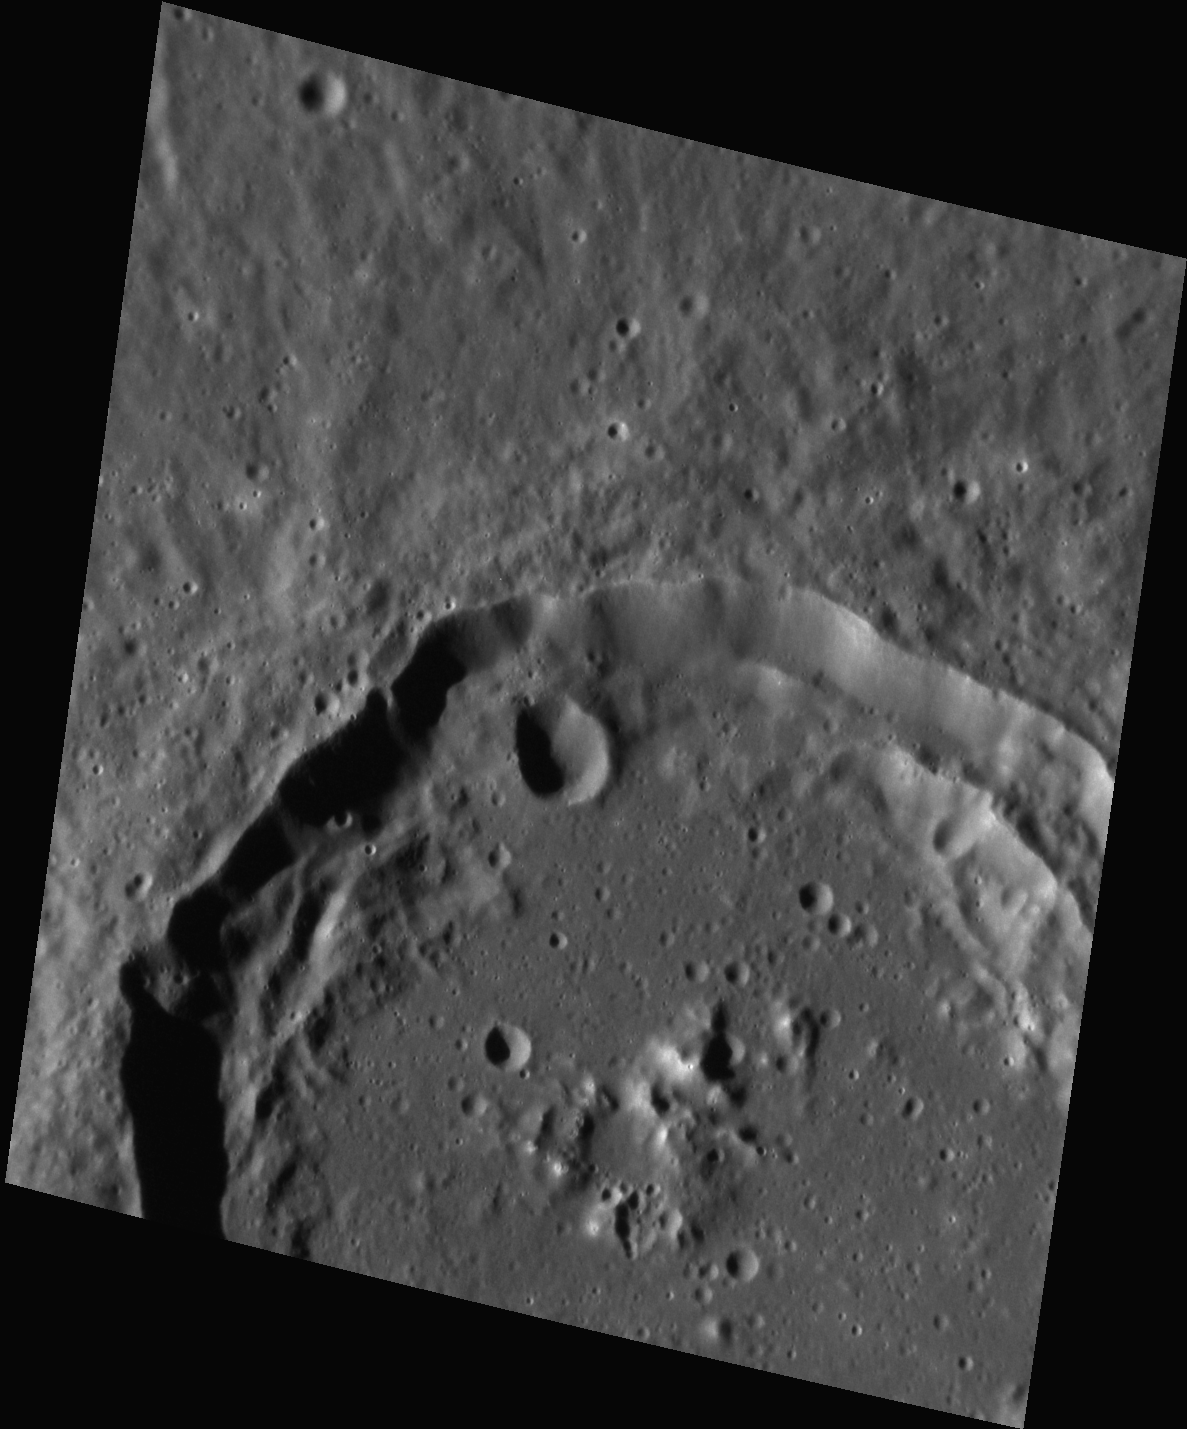

The Crater Calvino

This image, taken with the Narrow Angle Camera (NAC), gives us a close-up look at the crater Calvino, also shown in the center of this image of the plains near Rudaki crater. Named for the 20th century Italian journalist and writer Italo Calvino, this crater displays bright central peaks as well as terraced walls. Calvino’s rim and the western part of its central peak are composed of material with color properties that are different from the surrounding volcanic plains.

This image was acquired as a high-resolution targeted observation. Targeted observations are images of a small area on Mercury’s surface at resolutions much higher than the 250-meter/pixel (820 feet/pixel) morphology base map or the 1-kilometer/pixel (0.6 miles/pixel) color base map. It is not possible to cover all of Mercury’s surface at this high resolution during MESSENGER’s one-year mission, but several areas of high scientific interest are generally imaged in this mode each week.

The MESSENGER spacecraft is the first ever to orbit the planet Mercury, and the spacecraft’s seven scientific instruments and radio science investigation are unraveling the history and evolution of the Solar System’s innermost planet. Visit the Why Mercury? section of this website to learn more about the key science questions that the MESSENGER mission is addressing. During the one-year primary mission, MDIS is scheduled to acquire more than 75,000 images in support of MESSENGER’s science goals.

Date acquired: November 01, 2011
Image Mission Elapsed Time (MET): 228674673
Image ID: 960122
Instrument: Narrow Angle Camera (NAC) of the Mercury Dual Imaging System (MDIS)
Center Latitude: -3.39°
Center Longitude: 303.9° E
Resolution: 59 meters/pixel
Scale: Calvino crater is about 68 km (42 miles) in diameter.
Incidence Angle: 69.1°
Emission Angle: 31.2°
Phase Angle: 78.2°

These images are from MESSENGER, a NASA Discovery mission to conduct the first orbital study of the innermost planet, Mercury. For information regarding the use of images, see the MESSENGER image use policy.

Credit: NASA/Johns Hopkins University Applied Physics Laboratory/Carnegie Institution of Washington